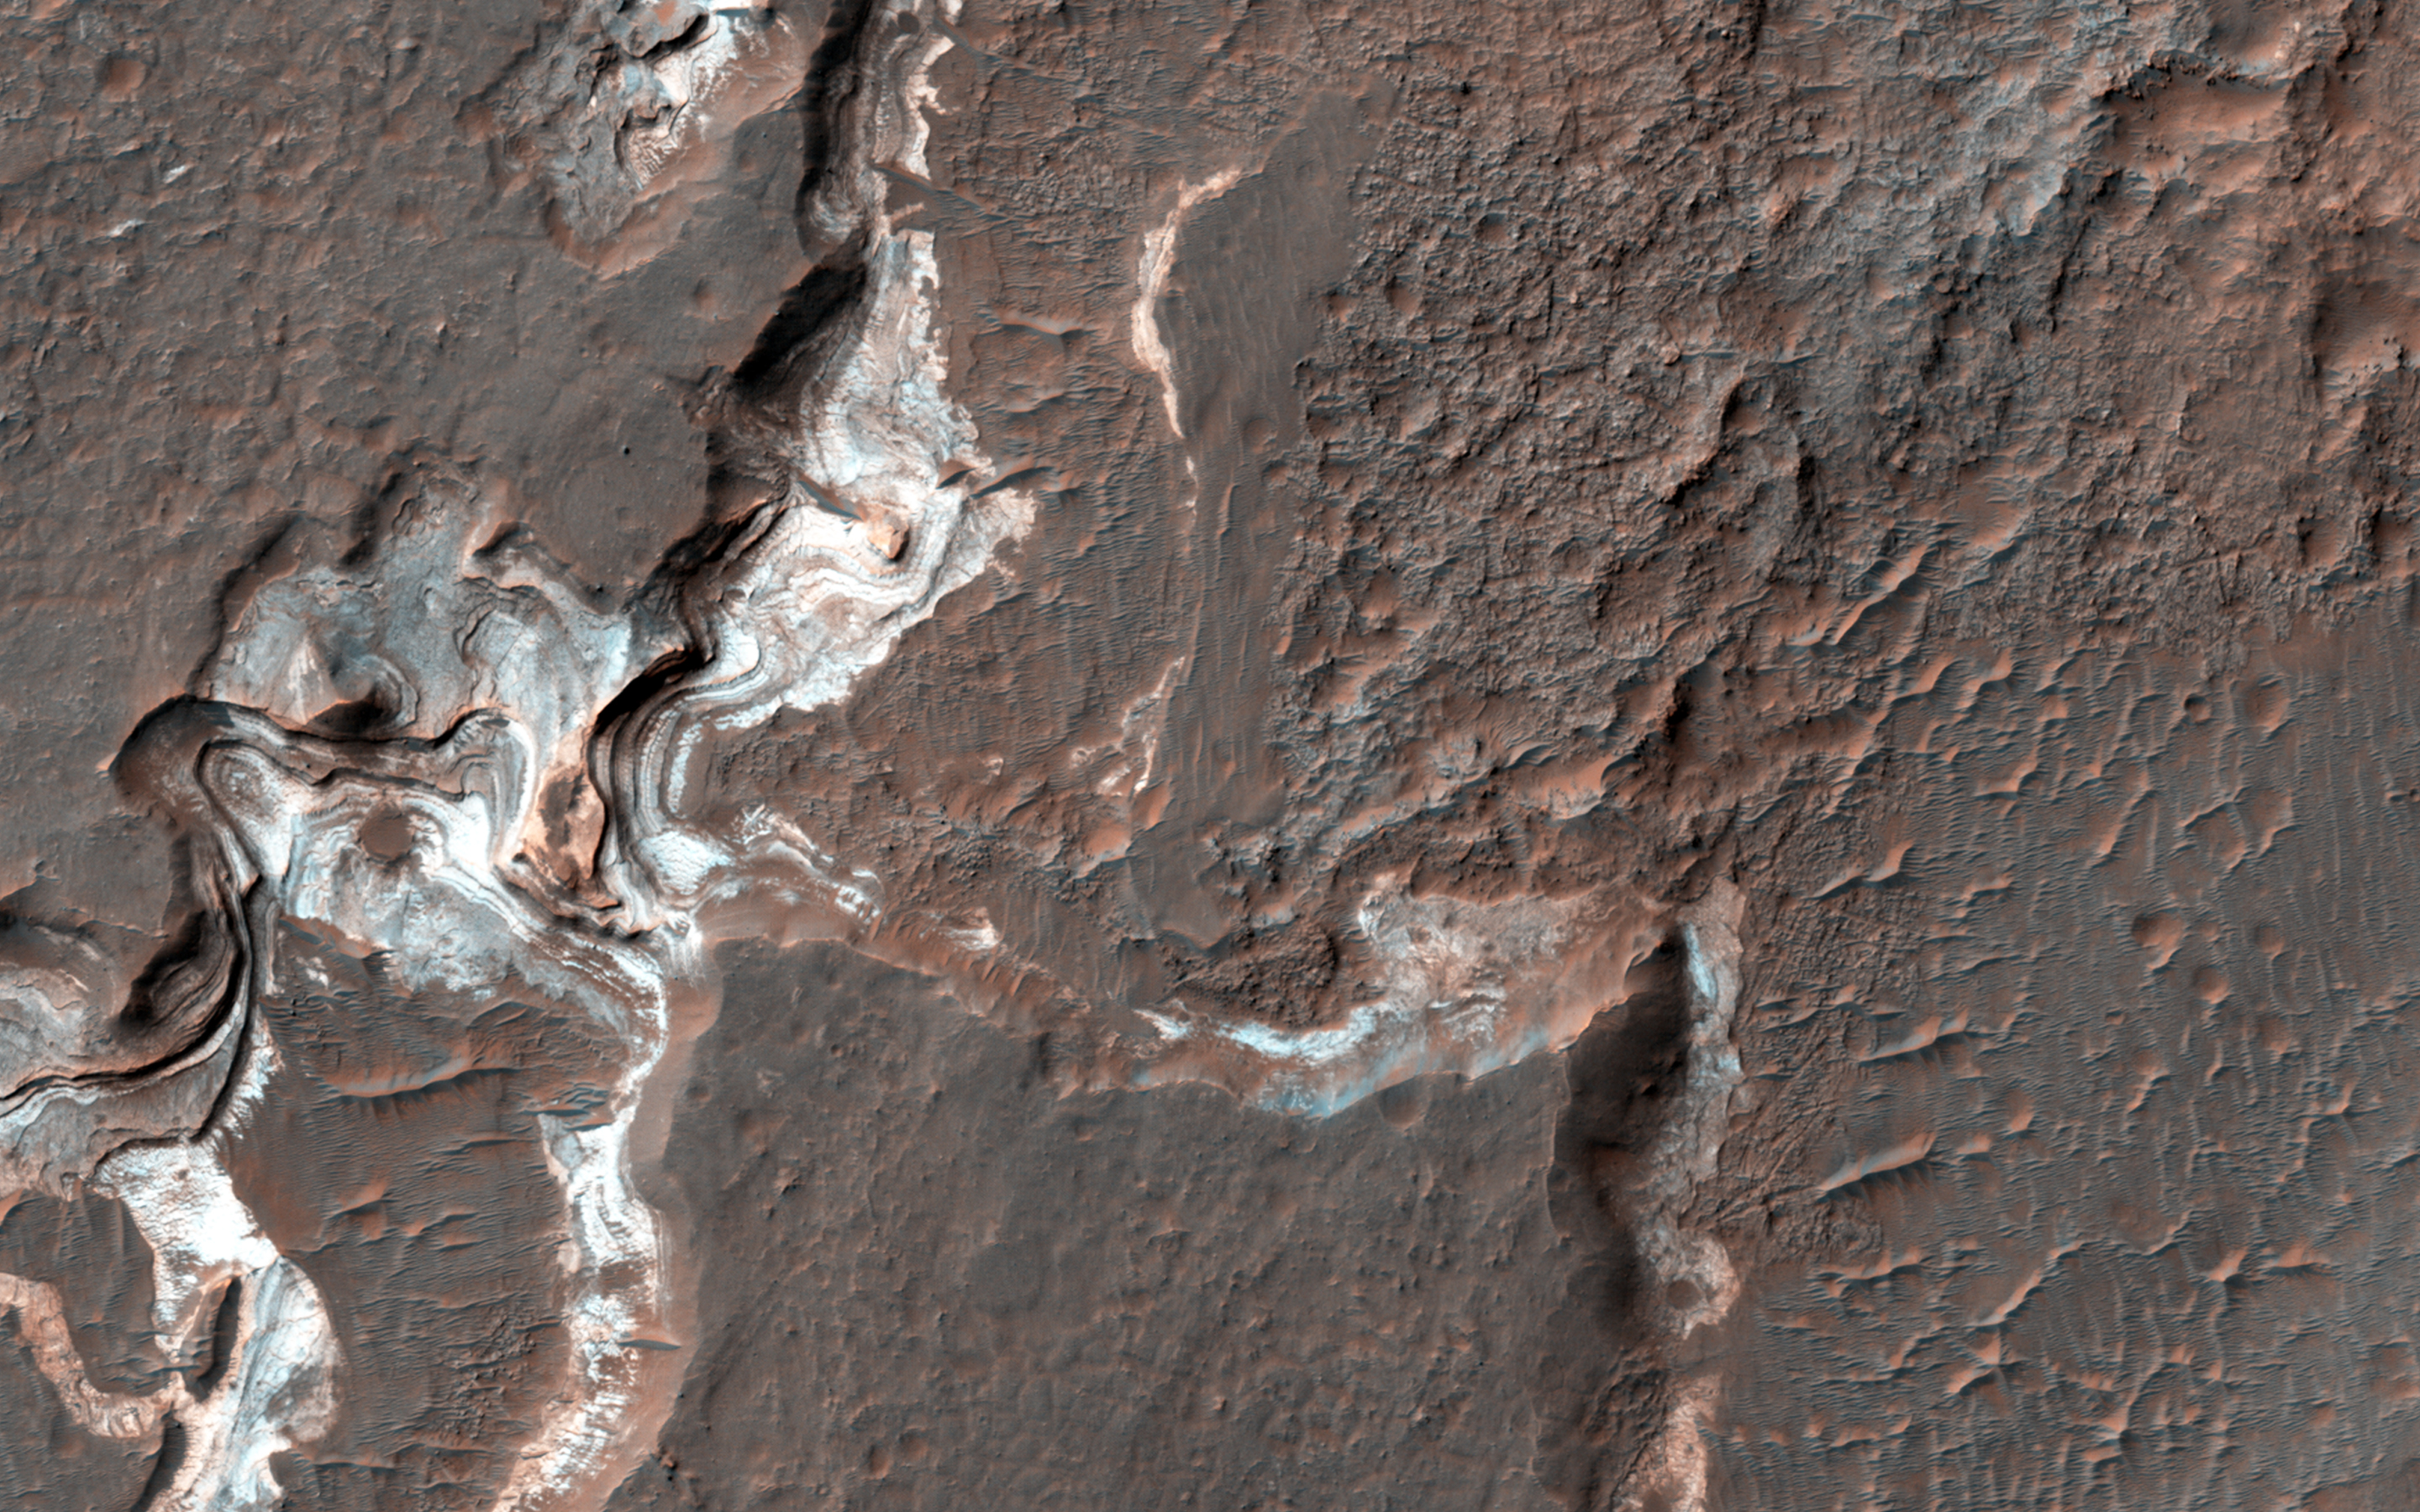

Bright Sediments on the Floor of Ladon Basin

This image shows some bright layered deposits exposed within a linear trough along the floor of the Ladon Basin.

There is a large channel system that flows into the basin, called Ladon Valles, and scientists think that the basin may have once filled with water before another channel to the north formed and drained it. These exposures of light-toned layered sediments provide clues about the environment that existed within Ladon Basin when water may have ponded and deposited these sediments.

HiRISE is one of six instruments on NASA’s Mars Reconnaissance Orbiter. The University of Arizona, Tucson, operates the orbiter’s HiRISE camera, which was built by Ball Aerospace & Technologies Corp., Boulder, Colo. NASA’s Jet Propulsion Laboratory, a division of the California Institute of Technology in Pasadena, manages the Mars Reconnaissance Orbiter Project for the NASA Science Mission Directorate, Washington.

Credit: NASA/JPL-Caltech/Univ. of Arizona